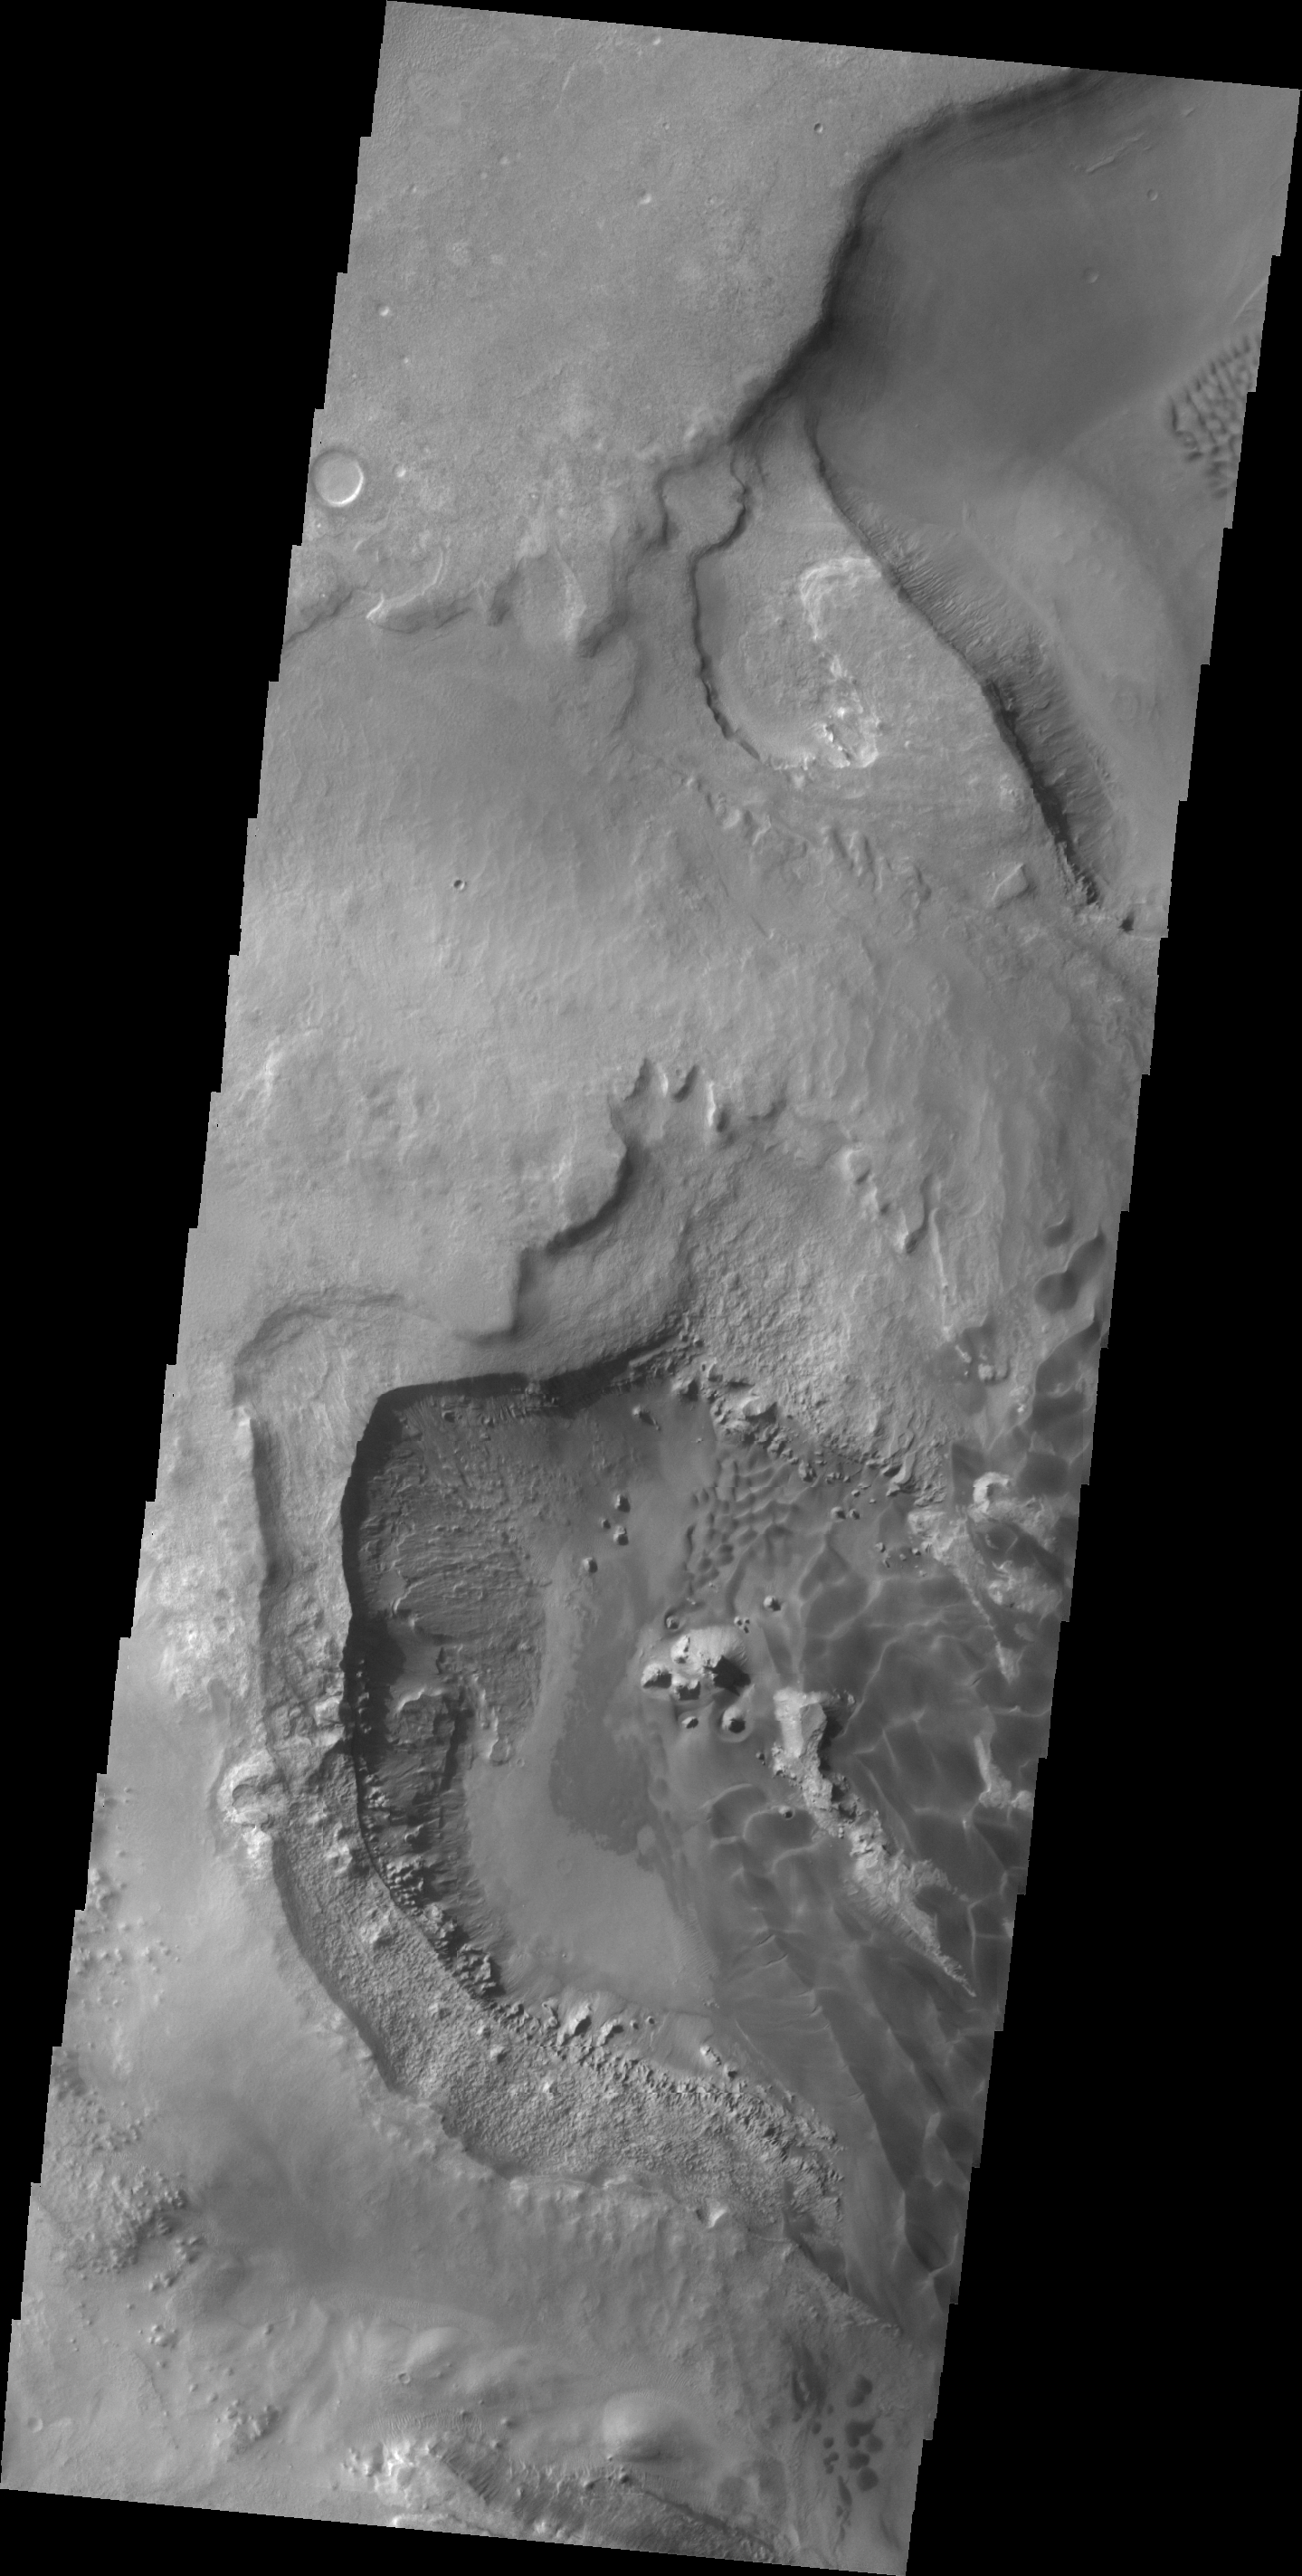

Rabe Crater

Today’s VIS image shows a portion of the depression on the floor of Rabe Crater.

Credit: NASA/JPL/ASU